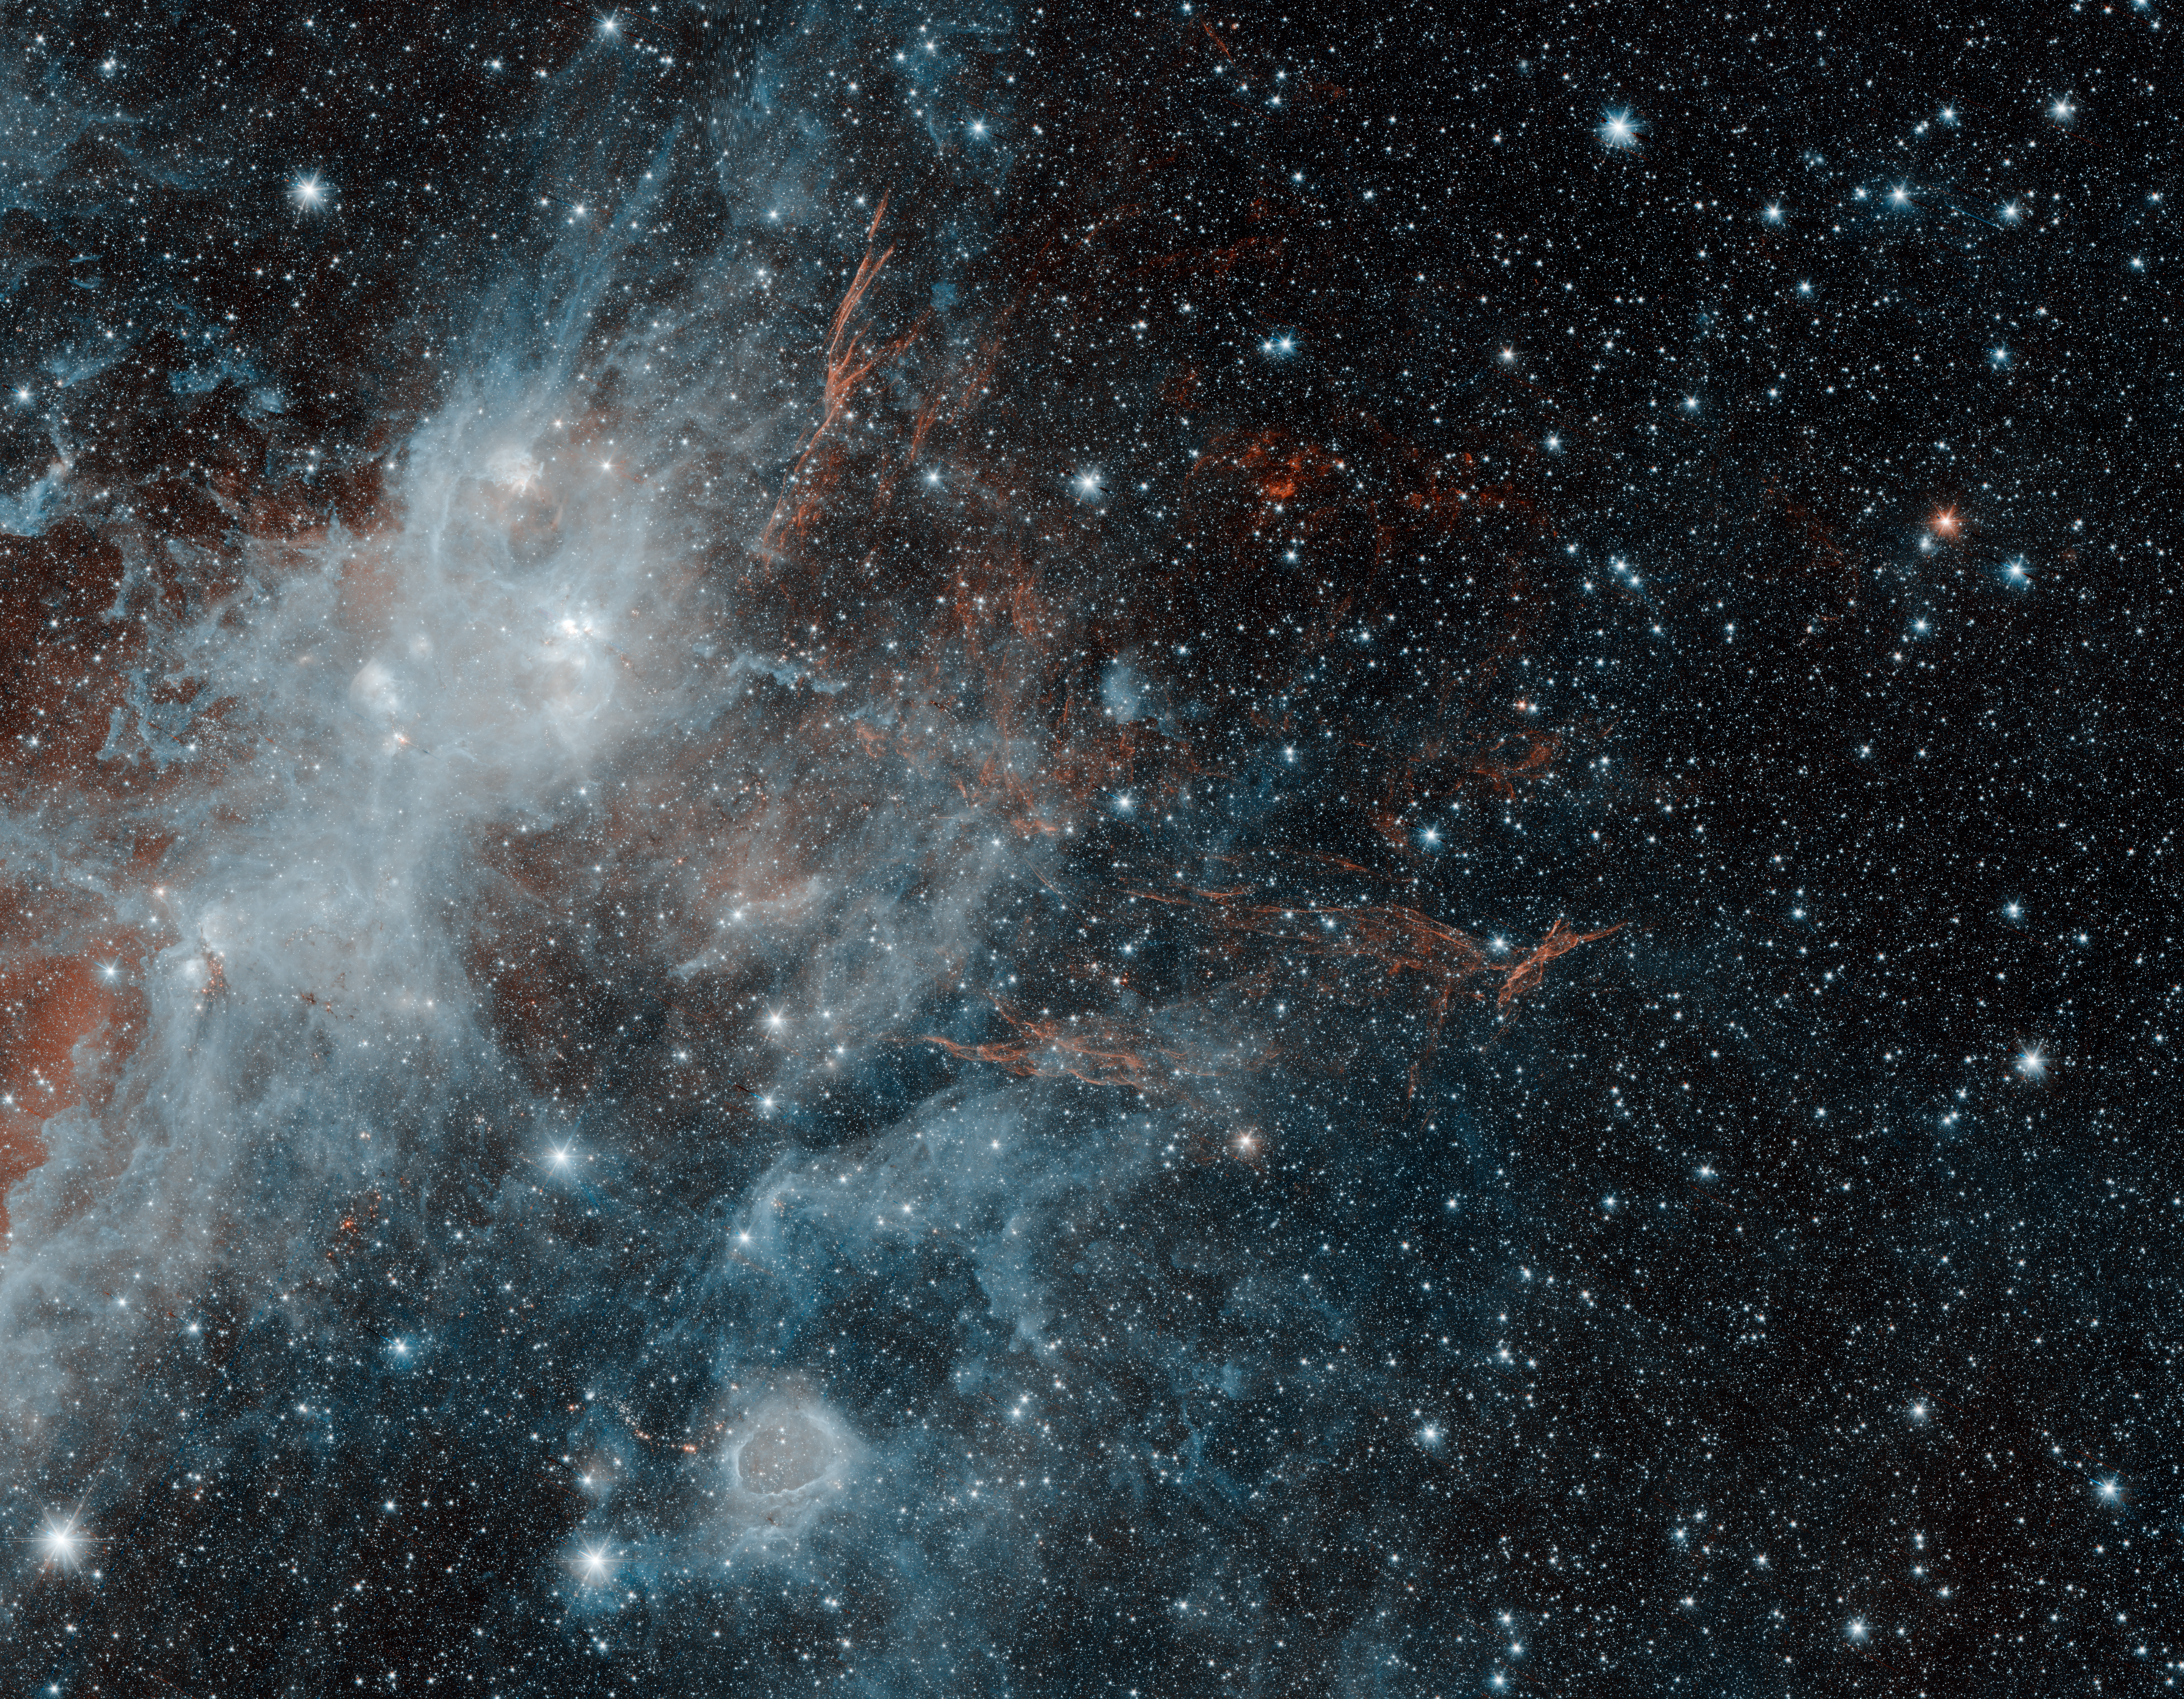

Spitzer Spies Supernova Remnant HBH3

Thin, red veins of energized gas mark the location of the supernova remnant HBH3 in this image from NASA's Spitzer Space Telescope. The puffy, white feature in the image is a portion of the star forming regions W3, W4 and W5. Infrared wavelengths of 3.6 microns have been mapped to blue, and 4.5 microns to red. The white color of the star-forming region is a combination of both wavelengths, while the HBH3 filaments radiate only at the longer 4.5 micron wavelength.

NASA's Jet Propulsion Laboratory, Pasadena, California, manages the Spitzer Space Telescope mission for NASA's Science Mission Directorate, Washington. Science operations are conducted at the Spitzer Science Center at Caltech in Pasadena, California. Spacecraft operations are based at Lockheed Martin Space Systems Company, Littleton, Colorado. Data are archived at the Infrared Science Archive housed at the Infrared Processing and Analysis Center at Caltech. Caltech manages JPL for NASA.

Credit: NASA/JPL-Caltech/IPAC